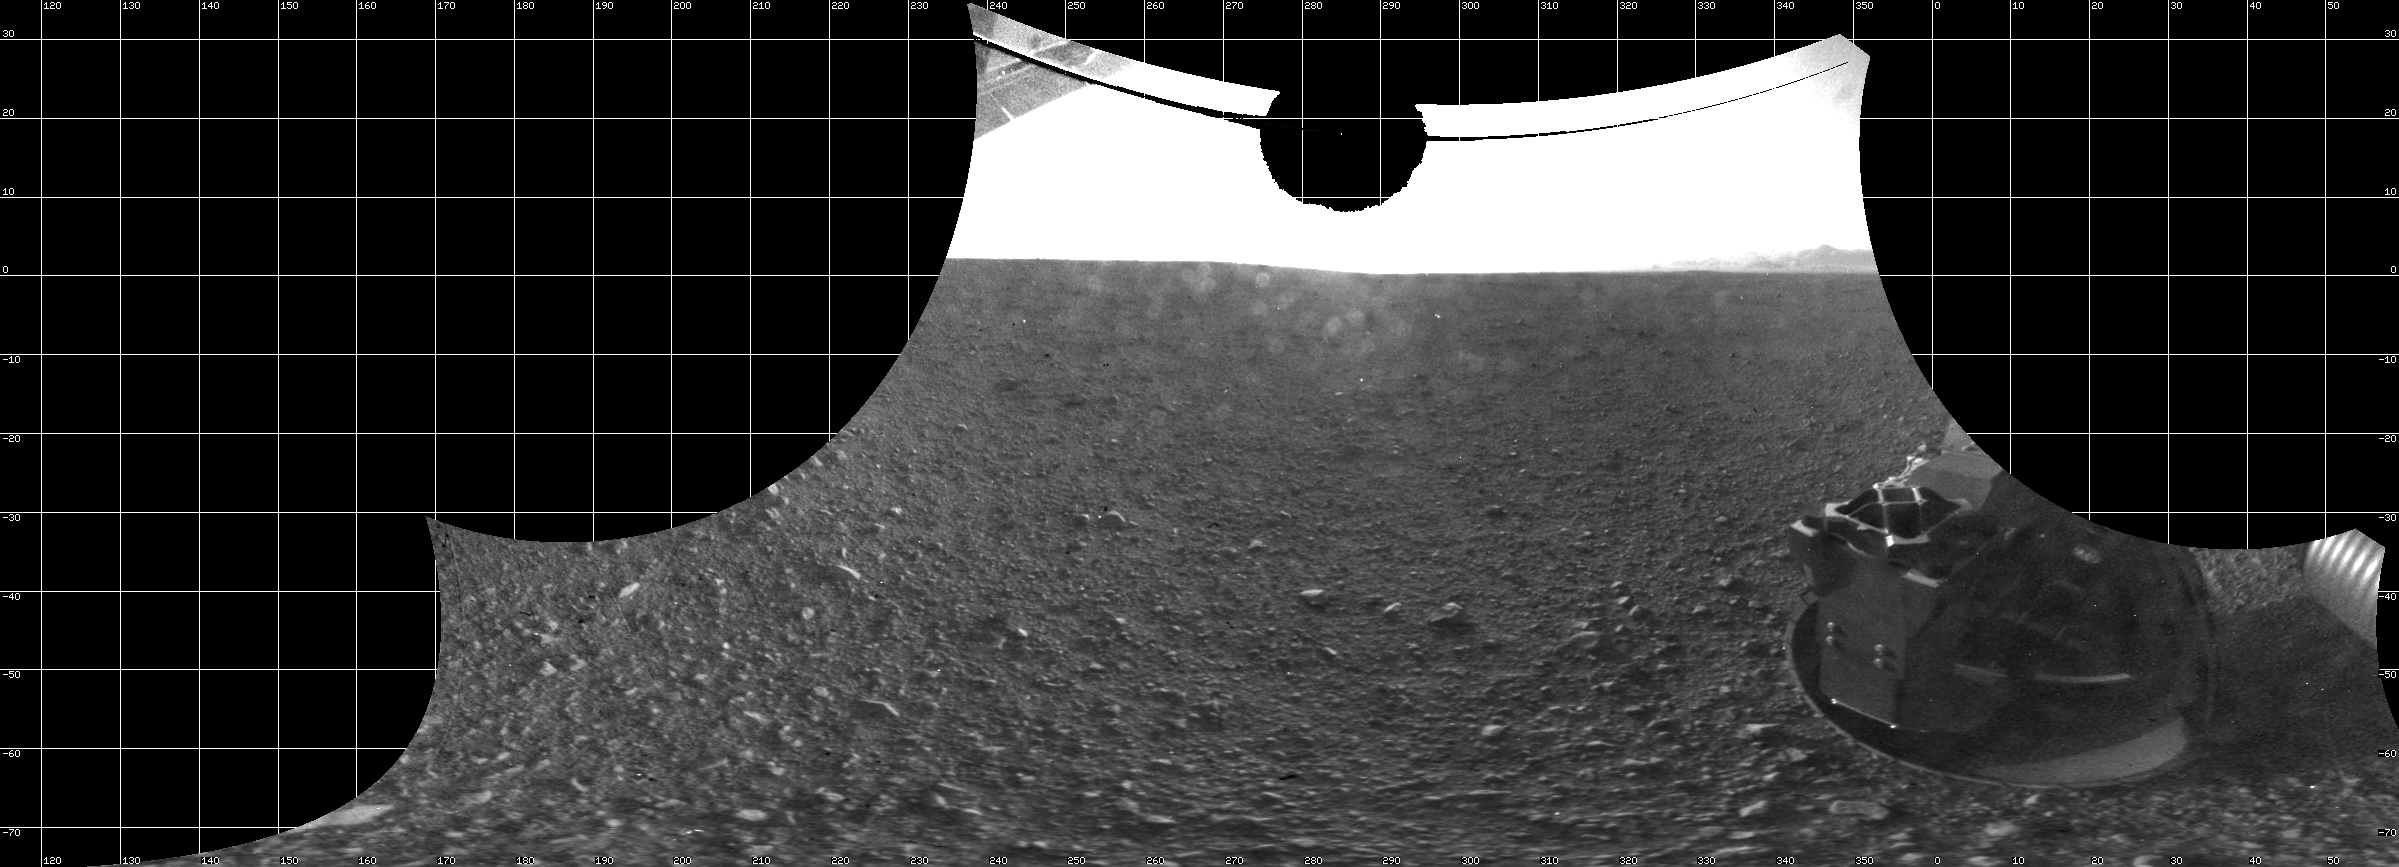

A View From Below the Rover Deck

The Curiosity engineering team created this view from images taken by NASA’s Curiosity rover rear hazard avoidance cameras underneath the rover deck on Sol 0.

This type of image is known as a cylindrical projection. The simplest way to imagine a cylinder projection is to think of an image that has been wrapped around a cylinder and then flattened out.

When the Hazcam image is projected in this way, it creates the impression that the viewer is sitting underneath the rover and slightly behind the cameras.

Pictured here are the wheels, which appear sort of “pigeon-toed” and in their stowed position from when the rover was tucked inside the spacecraft (aeroshell) on its way to Mars. Before driving for the first time, Curiosity will stretch her legs (wheels) and straighten them to their forward position.

Scientists create a cylindrical projection by remapping each pixel from the original image onto a cylinder. From the rover’s reference frame, each pixel is assigned an elevation (an angle measured from the horizon) and an azimuth (a compass angle expressed in degrees, which represents direction, such as north = 0º, east=90º, south=180º, and west = 270º). Pixels in the same row of this image are at the same elevation, and pixels in the same column of this image are at the same azimuth.

JPL manages the Mars Science Laboratory/Curiosity for NASA’s Science Mission Directorate in Washington. The rover was designed, developed and assembled at JPL, a division of the California Institute of Technology in Pasadena.

Credit: NASA/JPL-Caltech